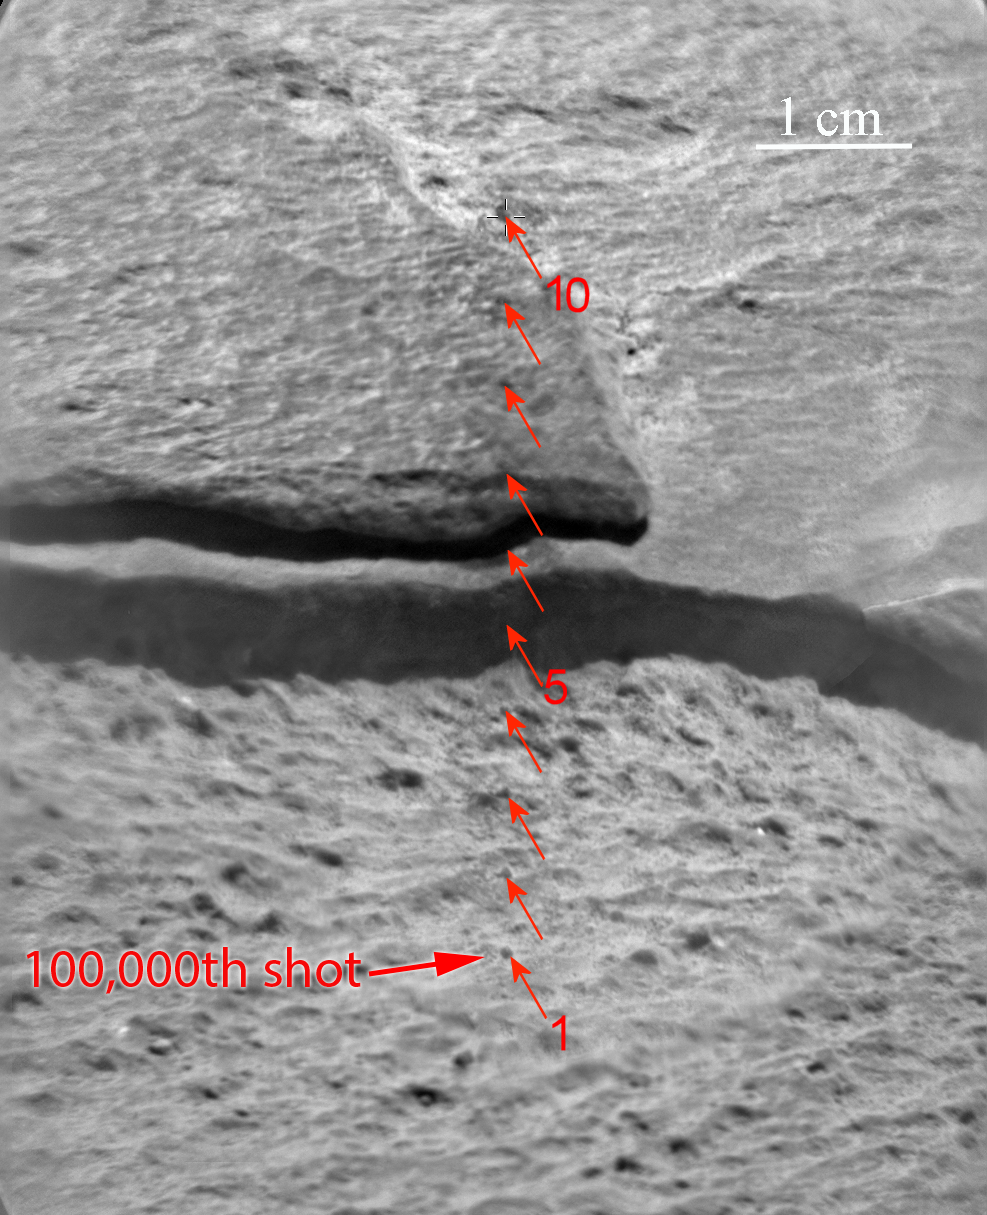

Target for 100,000th Laser Shot by Curiosity on Mars

Since landing on Mars in August 2012, NASA’s Curiosity Mars rover has fired the laser on its Chemistry and Camera (ChemCam) instrument more than 100,000 times at rock and soil targets up to about 23 feet (7 meters) away. This mosaic of images from ChemCam’s remote micro-imager camera show the rock, called “Ithaca,” that received the 100,000th zapping, and 299 others. The scale bar at upper right is 1 centimeter (0.4 inch). The target was 13 feet, 3 inches (4.04 meters) from the top of Curiosity’s mast, where the laser and remote micro-imager are mounted, when the rock was inspected during the 439th Martian day, or sol, of the rover’s work on Mars (Oct. 30, 2013).

The image shows scars from the 10 laser-targeted points labeled from point 1 to point 10. Each observation point received 30 laser shots. One of the 30 shots at point 1 was the 100,000th firing of the ChemCam laser. The vertical line of 10 points examined by ChemCam on Ithaca starts in a pitted lower coarser grained layer and crosses into a finer grained, smoother, upper layer. The chemical composition of the two layers appears to be very similar.

NASA’s Jet Propulsion Laboratory, Pasadena, Calif., manages the Mars Science Laboratory Project and the mission’s Curiosity rover for NASA’s Science Mission Directorate in Washington. The rover was designed and assembled at JPL, a division of the California Institute of Technology in Pasadena.

Credit: NASA/JPL-Caltech/LANL/CNES/IRAP/UNM